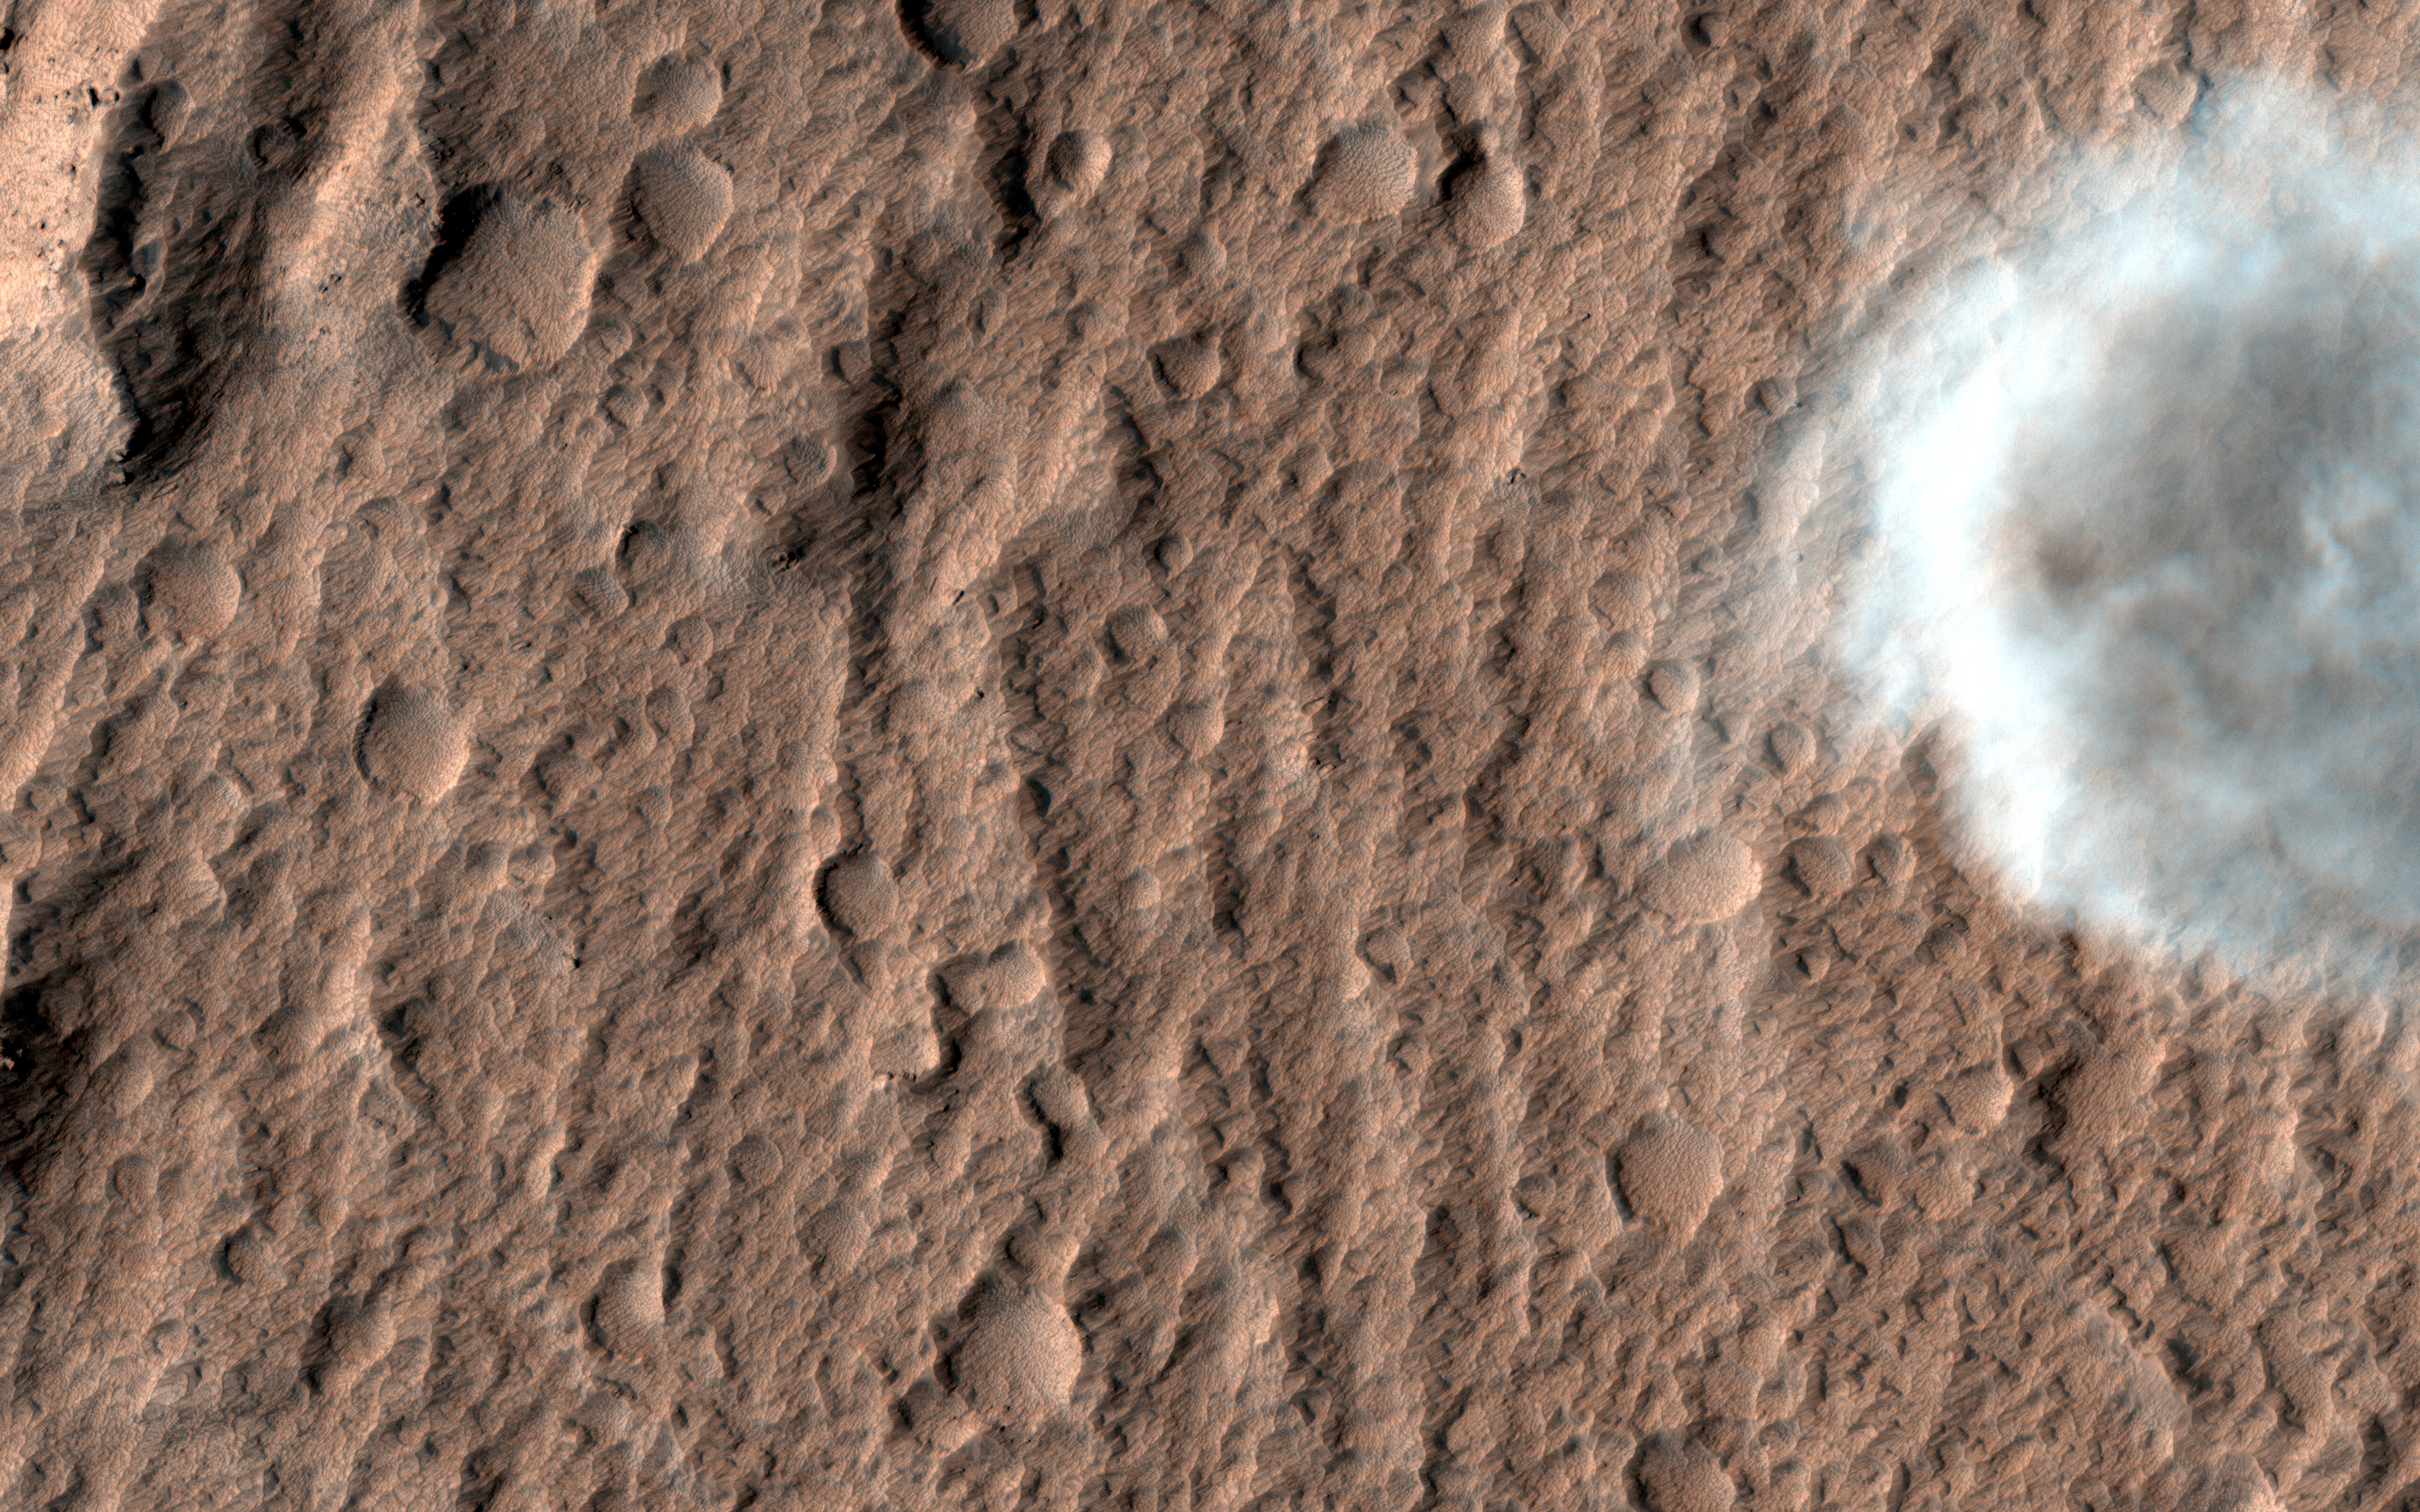

A Dust Devil on Hilly Terrain

There are many dust devils on Mars — little twisters that raise dust from the surface. They have also cleaned dust off of the solar panels of the rovers Opportunity and Spirit, improving the solar power production. (Spirit became stuck in 2009 and ceased communication a year later.)

HiRISE sees many dust-devil tracks on Mars, but rarely captures an active feature because the images cover such small areas and because the typical time of day near 3 p.m. is past the peak heating and dust-devil activity. In this 2008 image in the Amazonis region, we got lucky, although not lucky enough to capture the whole swirl in the color strip.

The map is projected here at a scale of 25 centimeters (9.8 inches) per pixel. [The original image scale is 29.5 centimeters (11.6 inches) per pixel (with 1 x 1 binning) to 58.9 centimeters (23.2 inches) per pixel (with 2 x 2 binning)]. North is up.

The University of Arizona, Tucson, operates HiRISE, which was built by Ball Aerospace & Technologies Corp., Boulder, Colo. NASA’s Jet Propulsion Laboratory, a division of Caltech in Pasadena, California, manages the Mars Reconnaissance Orbiter Project for NASA’s Science Mission Directorate, Washington.

Credit: NASA/JPL-Caltech/Univ. of Arizona